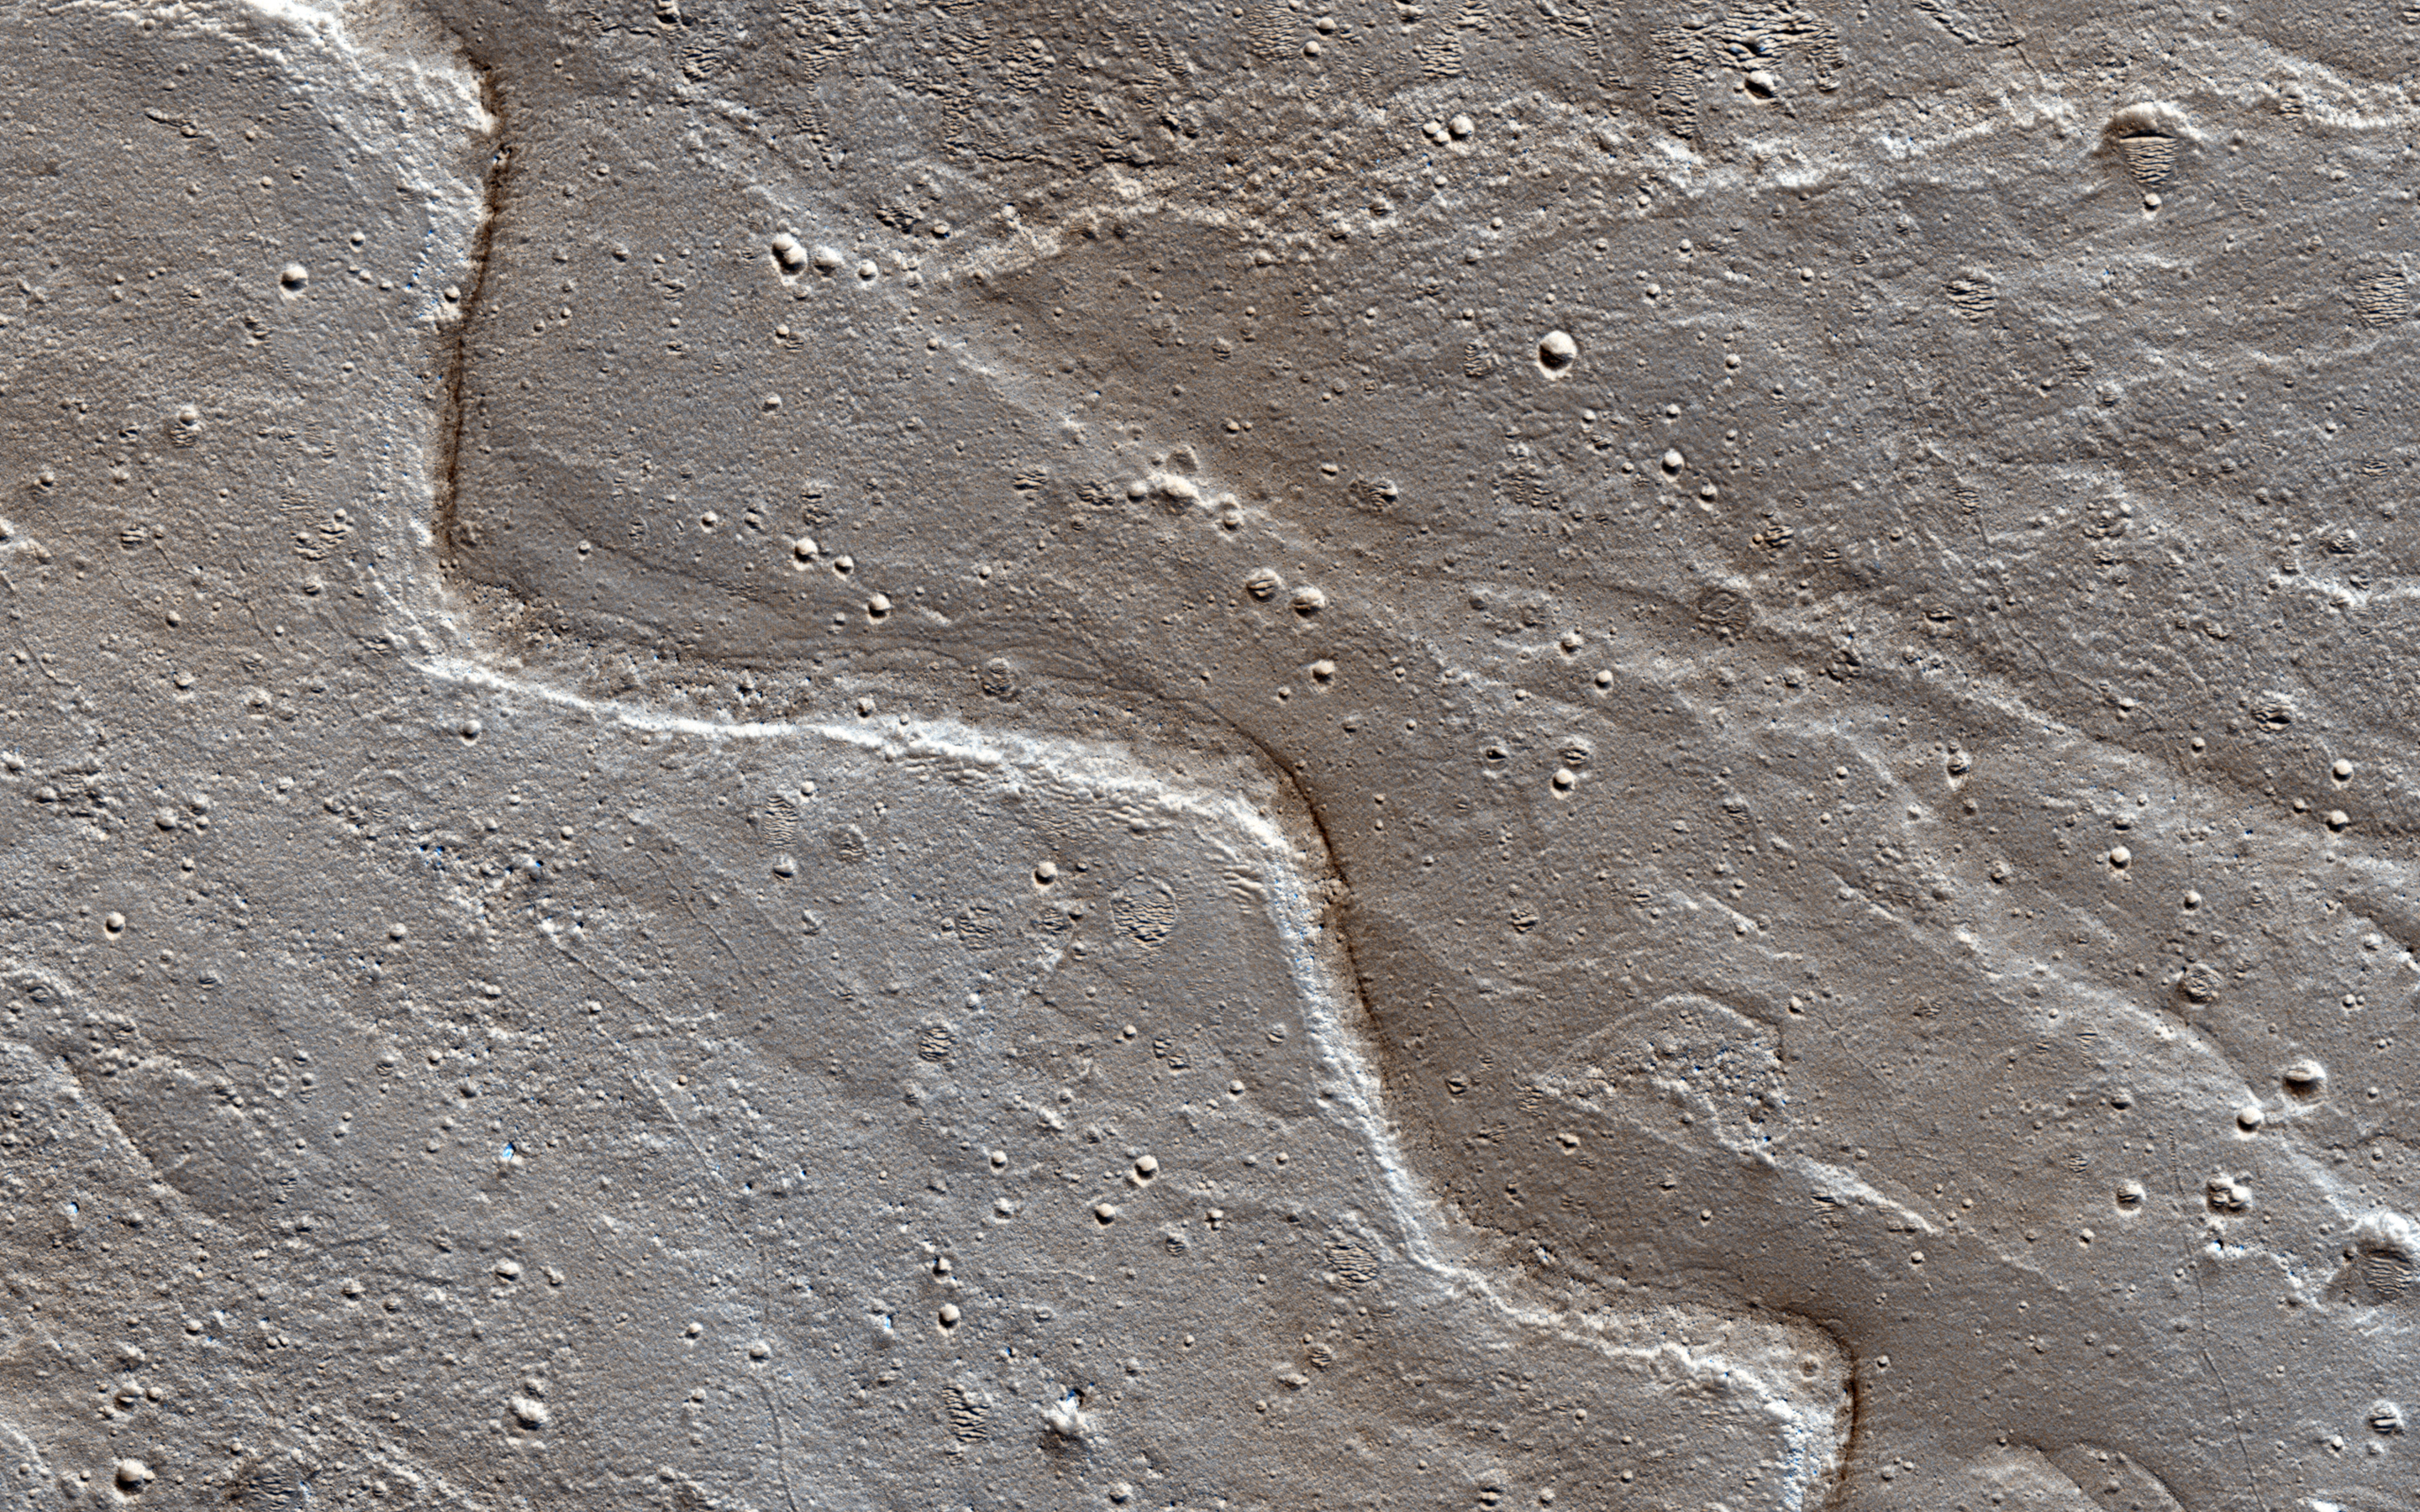

Sinuous Ridge on the Orson Welles Bajada

Alluvial fans are piles of debris dumped by rivers when they emerge from the mountains and enter a mostly dry valley. A bajada (such as this example named after the famous American filmmaker) consists of a series of coalescing alluvial fans along a mountain front.

On the surface of this bajada, one can see many sinuous ridges. These ridges mark the path that streams of water took as they flowed into this crater. The sinuosity of the ridges tells us something about the speed of the water flow. Fast moving flows tend to be straighter than slow-moving.

Observations like this help us build a picture of how rivers behaved on ancient Mars.

The University of Arizona, Tucson, operates HiRISE, which was built by Ball Aerospace & Technologies Corp., Boulder, Colorado. NASA’s Jet Propulsion Laboratory, a division of the California Institute of Technology in Pasadena, manages the Mars Reconnaissance Orbiter Project and Mars Science Laboratory Project for NASA’s Science Mission Directorate, Washington.

Credit: NASA/JPL-Caltech/Univ. of Arizona